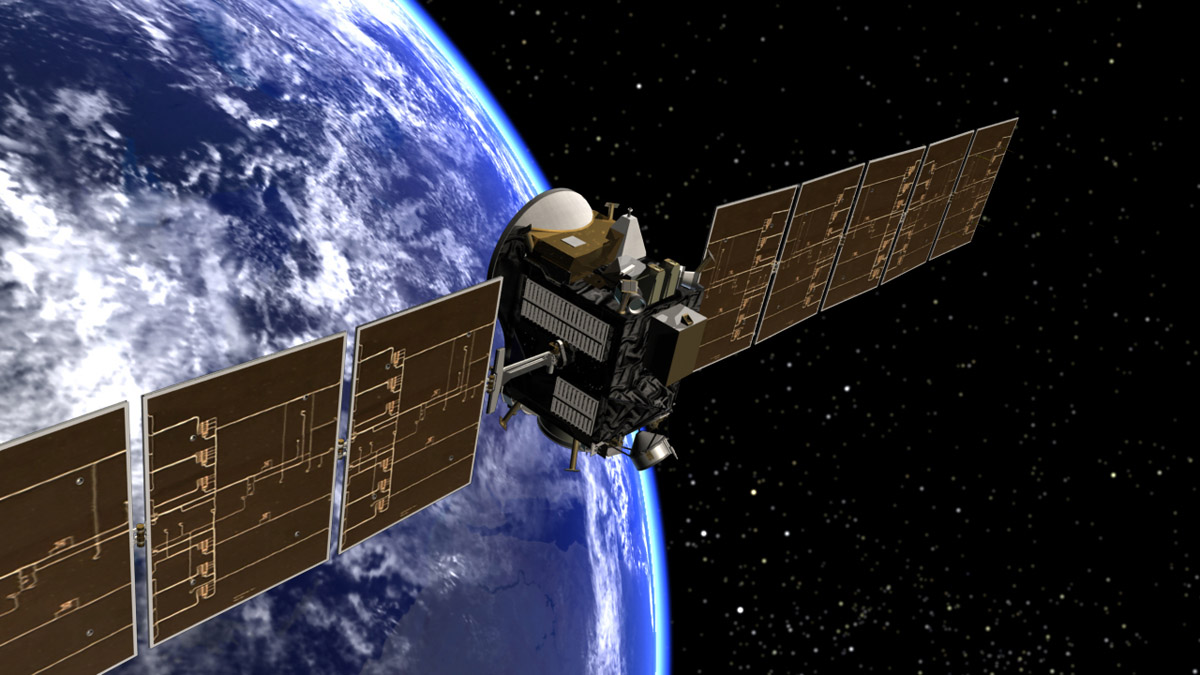

Dawn Spacecraft Leaving Earth (Artist’s Concept)

Artist’s concept of Dawn spacecraft leaving Earth.

Dawn, part of NASA’s Discovery Program of competitively selected missions, was launched in 2007 to orbit the large asteroid Vesta and the dwarf planet Ceres. The two bodies have very different properties from each other. By observing them both with the same set of instruments, Dawn will probe the early solar system and specify the properties of each body.

The Dawn mission to Vesta and Ceres is managed by JPL, a division of the California Institute of Technology in Pasadena, for NASA’s Science Mission Directorate, Washington. The University of California, Los Angeles, is responsible for overall Dawn mission science. Other scientific partners include Planetary Science Institute, Tucson, Ariz.; Max Planck Institute for Solar System Research, Katlenburg-Lindau, Germany; DLR Institute for Planetary Research, Berlin; Italian National Institute for Astrophysics, Rome; and the Italian Space Agency. Orbital Sciences Corporation of Dulles, Va., designed and built the Dawn spacecraft.

Credit: NASA/JPL